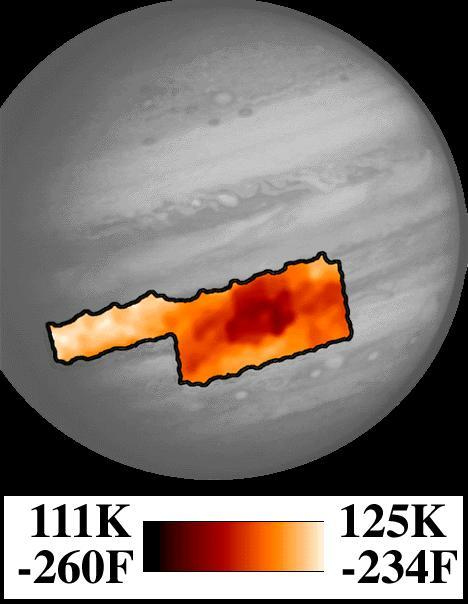

Photopolarimeter/Radiometer (PPR) Temperature Map of Great Red Spot

This map shows temperatures for the region around Jupiter’s Great Red Spot and an area to the northwest. The center of the Great Red Spot appears colder than the surrounding areas, and actually is colder than any other place in Jupiter’s atmosphere. The center of the spot is a region where winds bring gases up from underneath. The ammonia in the rising air condenses as it comes up and so forms tall thick clouds, much the same way as rising air in the Earth’s atmosphere over moist areas forms high water clouds. It is a little warmer to the immediate east and west of the spot, where the uprising winds are weaker. To the south is a warm area where winds are generally descending and clearer of clouds. The northwestern area in this map shows atmosphere that is much warmer and drier, and the gases there are descending, so it is much clearer of clouds. This map corresponds to a level in Jupiter’s atmosphere where the pressure is only 1/4 of the Earth’s at sea level (250 millibars), the same as it is near 1200 meters (40,000 feet) above sea level in the Earth. This map was made from data taken by the Photopolarimeter/Radiometer (PPR) instrument on June 26, 1996.

JPL manages the Galileo mission for NASA’s Office of Space Science, Washington, D.C.

Credit: NASA/JPL